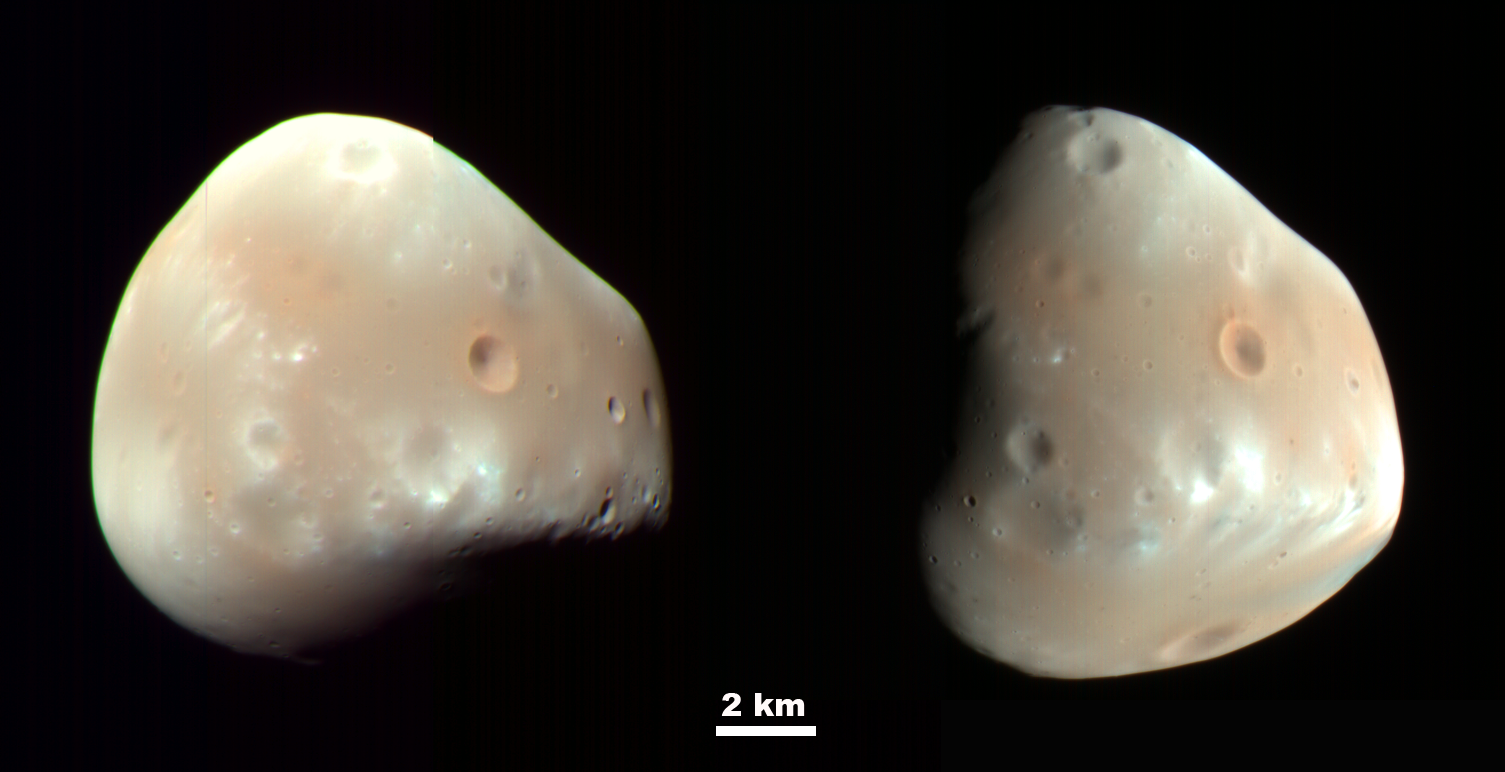

Martian Moon Deimos in High Resolution

These color-enhanced views of Deimos, the smaller of the two moons of Mars, result from imaging on Feb. 21, 2009, by the High Resolution Imaging Science Experiment (HiRISE) camera on NASA’s Mars Reconnaissance Orbiter.

Deimos has a smooth surface due to a blanket of fragmental rock or regolith, except for the most recent impact craters. It is a dark, reddish object, very similar to Mars’ other moon, Phobos. For a comparison, see HiRISE images of Phobos taken March 23, 2008.

These Deimos images combine HiRISE exposures in near-infrared, red and blue-green wavelengths. In the enhanced color, subtle color variations are visible—redder in the smoothest areas and less red near the fresh impact craters and over ridges of topographic highs (relative to Deimos’ center of gravity). The color variations are probably caused by exposure of surface material to the space environment, which leads to darkening and reddening. Brighter and less-red surface materials have seen less exposure to space due to recent impacts or downslope movement of regolith.

Deimos is about 12 kilometers (7.5 miles) in diameter. Its orbital period is 1 day, 6 hours, 17.9 minutes.

These two images were acquired 5 hours and 35 minutes apart. The sun was to the upper left in the first (left) image, and to the right in the second image. The viewing geometry is similar in the two images, but surface features appear very different due to the change in illumination.

With an image scale of about 20 meters (66 feet) per pixel, features 60 meters (197 feet) or larger can be discerned.

These images are products from observations catalogued by the HiRISE team as ESP_012065_9000 and ESP_012068_9000. Other products from these observations are available at http://hirise.lpl.arizona.edu/deimos.php.

NASA’s Jet Propulsion Laboratory, a division of the California Institute of Technology in Pasadena, manages the Mars Reconnaissance Orbiter for NASA’s Science Mission Directorate, Washington. Lockheed Martin Space Systems, Denver, is the prime contractor for the project and built the spacecraft. The High Resolution Imaging Science Experiment is operated by the University of Arizona, Tucson, and the instrument was built by Ball Aerospace & Technologies Corp., Boulder, Colo.

Credit: NASA/JPL-Caltech/University of Arizona